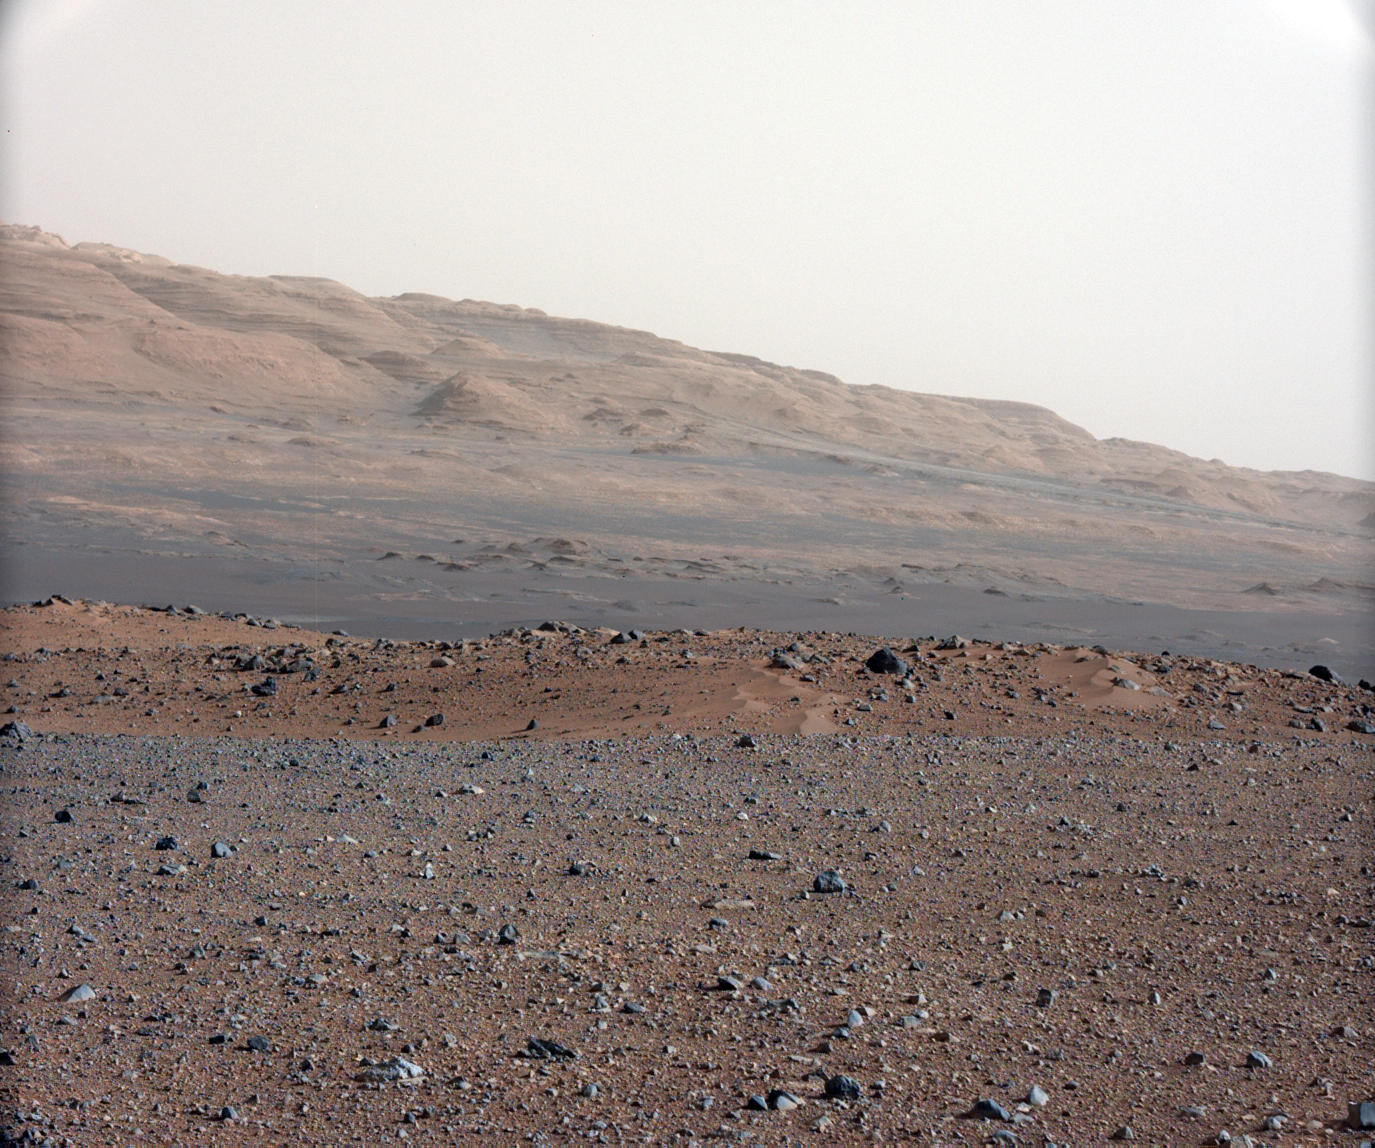

Focusing the 34-millimeter Mastcam

Raw Version

This image is from a series of test images to calibrate the 34-millimeter Mast Camera on NASA’s Curiosity rover. It was taken on Aug. 23, 2012 and looks south-southwest from the rover’s landing site.

The gravelly area around Curiosity’s landing site is visible in the foreground. Farther away, about a third of the way up from the bottom of the image, the terrain falls off into a depression (a swale). Beyond the swale, in the middle of the image, is the boulder-strewn, red-brown rim of a moderately-sized impact crater. Farther off in the distance, there are dark dunes and then the layered rock at the base of Mount Sharp. Some haze obscures the view, but the top ridge, depicted in this image, is 10 miles (16.2 kilometers) away.

Scientists enhanced the color in one version to show the Martian scene under the lighting conditions we have on Earth, which helps in analyzing the terrain. A raw version is also available.

The 34-millimeter Mastcam takes images with lower resolution, but a much wider field of view than the 100-millimeter Mastcam. A sharper version of the same scene from the telephoto 100-millimeter Mastcam can be seen at PIA16104.

JPL manages the Mars Science Laboratory/Curiosity for NASA’s Science Mission Directorate in Washington. The rover was designed, developed and assembled at JPL, a division of the California Institute of Technology in Pasadena.

Credit: NASA/JPL-Caltech/MSSS